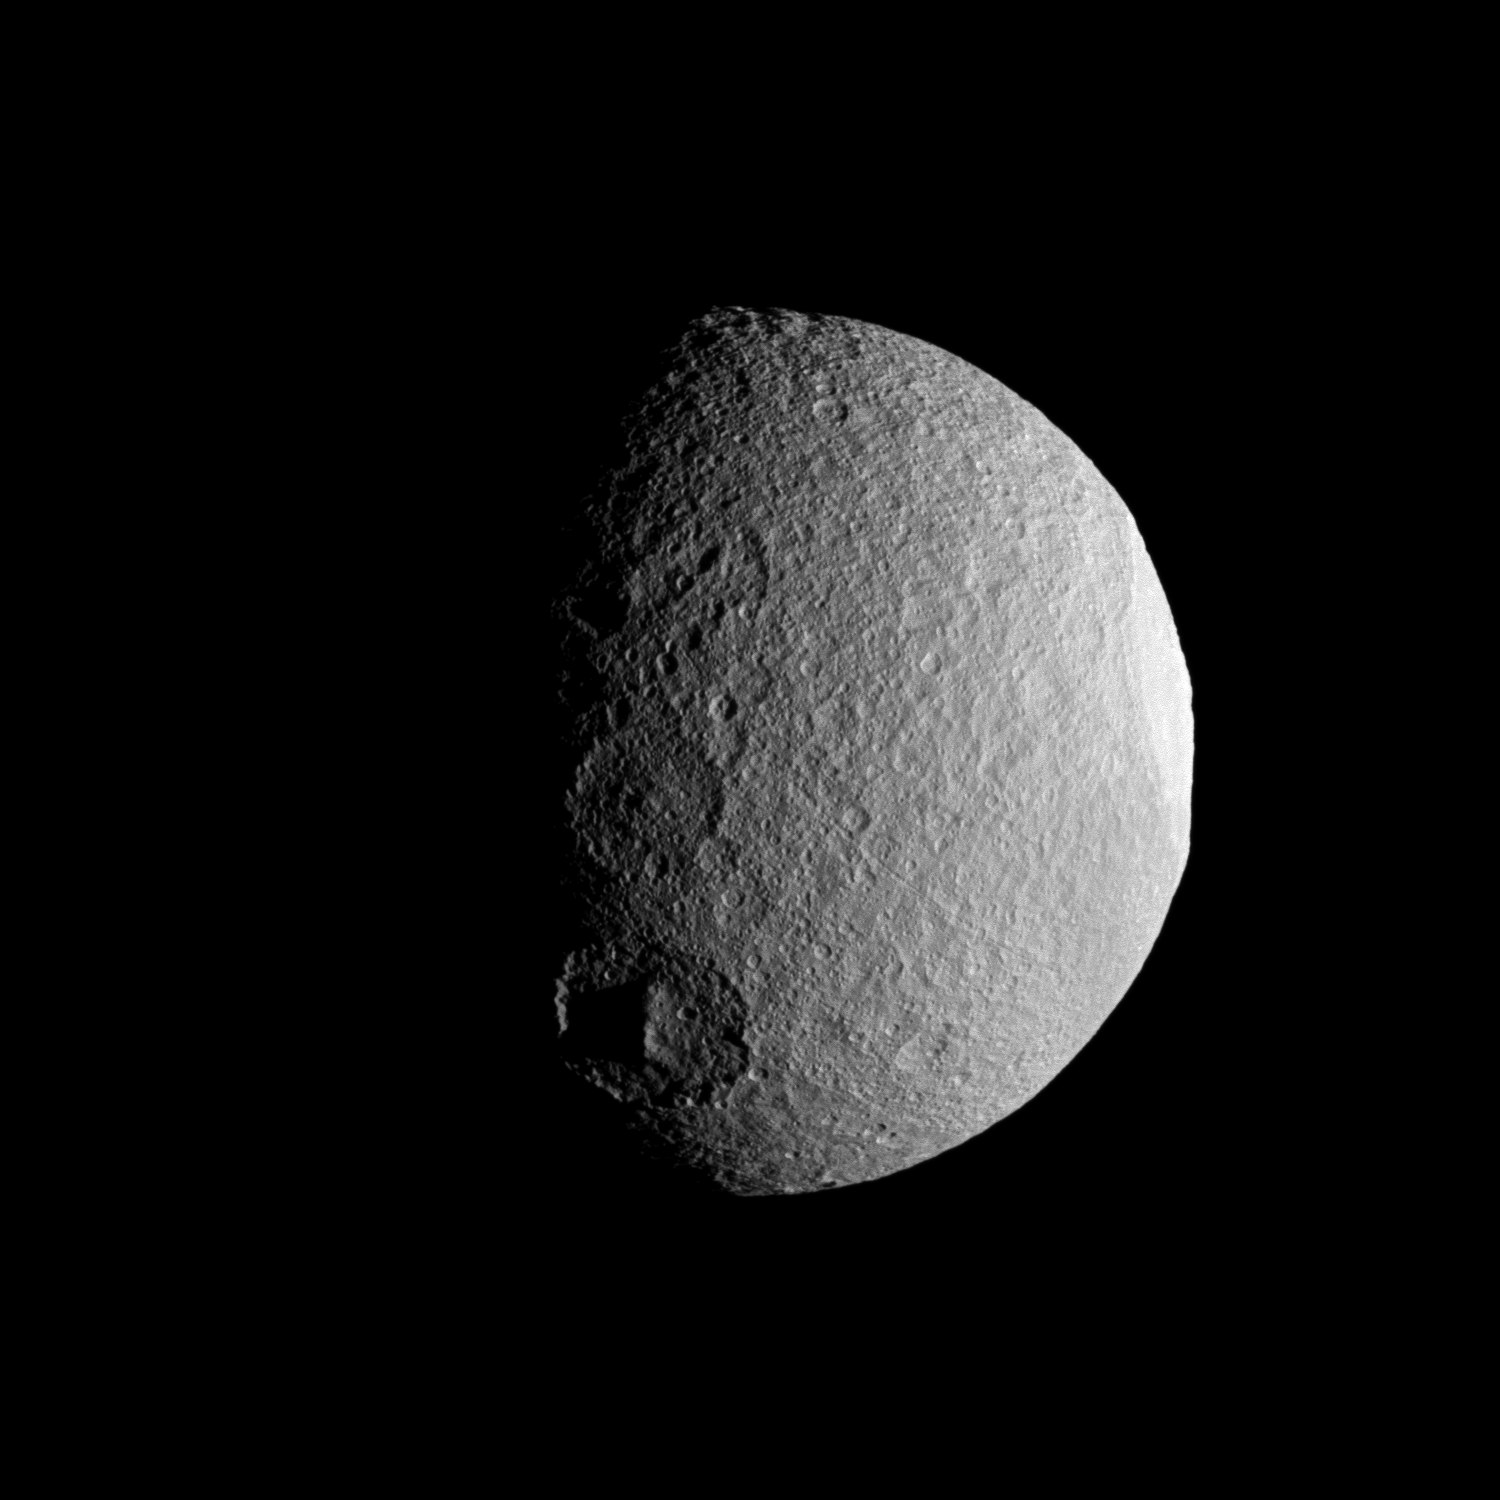

Line of Craters

The Cassini spacecraft takes a close look at a row of craters on Saturn’s moon Tethys during the spacecraft’s April 14, 2012, flyby of the moon.

Three large craters are visible along the terminator between day and night on Tethys (660 miles, or 1,062 kilometers across). The larger Odysseus crater also can be seen in profile on the right of the image. Odysseus Crater is 280 miles (450 kilometers) across. See PIA07693 for a closer view of Odysseus.

This view looks toward the area between the leading hemisphere and the anti-Saturn side of Tethys. North on Tethys is up and rotated 25 degrees to the right.

The image was taken in visible light with the Cassini spacecraft wide-angle camera on April 14, 2012. The view was acquired at a distance of approximately 12,000 miles (20,000 kilometers) from Tethys and at a Sun-Tethys-spacecraft, or phase, angle of 66 degrees. Image scale is a half mile (1 kilometer) per pixel.

The Cassini-Huygens mission is a cooperative project of NASA, the European Space Agency and the Italian Space Agency. The Jet Propulsion Laboratory, a division of the California Institute of Technology in Pasadena, manages the mission for NASA’s Science Mission Directorate, Washington, D.C. The Cassini orbiter and its two onboard cameras were designed, developed and assembled at JPL. The imaging operations center is based at the Space Science Institute in Boulder, Colo.

Credit: NASA/JPL-Caltech/Space Science Institute